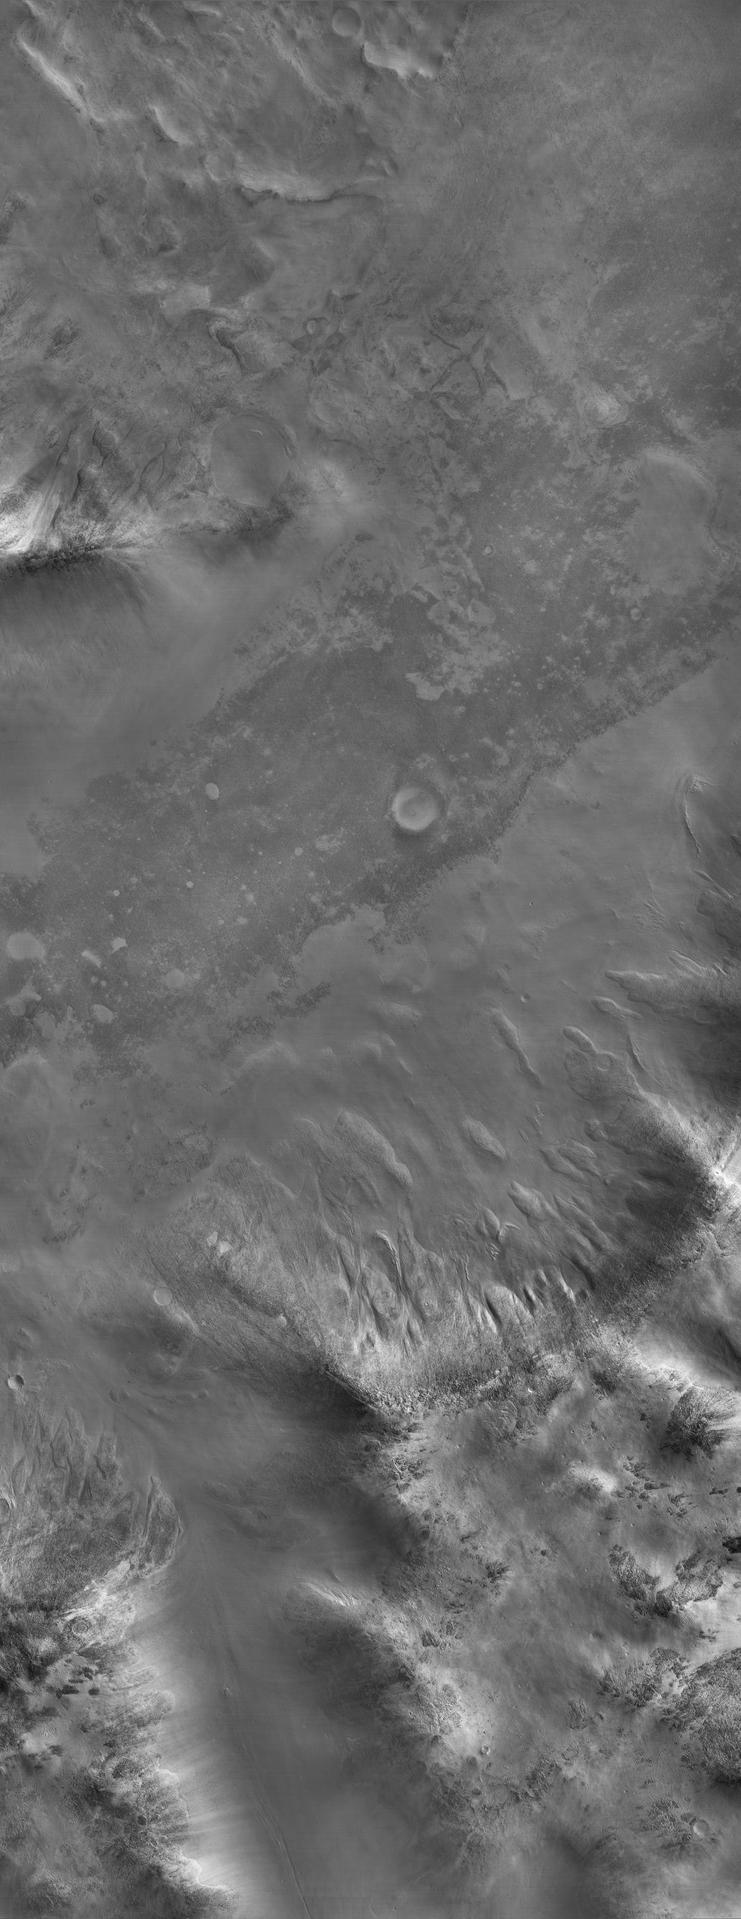

Sample of the Argyre Impact Basin Rim

This image shows part of a low mountain belt that rings the Argyre impact basin in Mars’ southern hemisphere. The mountains or hills seen here are located in the northwestern part of the Charitum Montes. Taken just minutes after the sun had risen over the horizon, only the sun-facing slopes are well illuminated and much of the scene is in shadow, but the camera has nevertheless captured many details of the surface that are only dimly illuminated. There are terrains that are both smooth and rough at this scale (2.94 meters or 9.65 feet per pixel). The rough terrain is littered with blocks roughly 10 meters (30 feet) across, and the smooth material has a uniform appearance broken by subtle, undulating ridges. The rough terrains usually occur at relatively high elevations, and smooth material occupies the lowest areas. In some locations it is evident that boulders from the rough terrain have tumbled downhill onto the smooth material. The smooth material is younger than the rough terrain, and some of it may have formed when water-rich or ice-rich debris flooded low-lying areas. In other areas the smooth material mantles the topography like deposits of airborne dust. Further upslope, the mountain flanks have a variety of rough textures. In places the terrain has been eroded into streamlined forms and striations, suggestive of glacial erosion. Gullies formed in one spot near bottom center. Perhaps the most striking aspect of this image is the dearth of fresh impact craters. The Argyre basin is thought to be billions of years old, but much more recent processes have greatly modified the surface.

This image was taken by the High Resolution Imaging Science Experiment (HiRISE) camera onboard NASA’s Mars Reconnaissance Orbiter spacecraft on March 24, 2006. The image is centered at 52.20 degrees south latitude, 300.75 degrees east longitude. It is oriented such that north is 7 degrees to the left of up. The range to the target was 1,470 kilometers (913 miles). With 2×2 pixel binning, the scale of the image is 2.94 meters (9.65 feet) per pixel, so objects as small as 8.82 meters (28.94 feet) are resolved. In total this image is 29.47 kilometers (18.31 miles) or 10,040 pixels wide and 76.44 kilometers (47.50 miles) or 26,011 pixels long. The image was taken at a local Mars time of 07:24 and the scene is illuminated from the upper right with a solar incidence angle of 87.1 degrees, thus the sun was about 2.9 degrees above the horizon. At an Ls of 29 degrees (with Ls an indicator of Mars’ position in its orbit around the sun), the season on Mars is southern autumn.

Images from the High Resolution Imaging Science Experiment and additional information about the Mars Reconnaissance Orbiter are available online at: http://www.nasa.gov/mro or http://HiRISE.lpl.arizona.edu. For information about NASA and agency programs on the Web, visit: http://www.nasa.gov.

JPL, a division of the California Institute of Technology in Pasadena, manages the Mars Reconnaissance Orbiter for NASA’s Science Mission Directorate, Washington. Lockheed Martin Space Systems is the prime contractor for the project and built the spacecraft. The HiRISE camera was built by Ball Aerospace and Technology Corporation and is operated by the University of Arizona.

Credit: NASA/JPL/University of Arizona